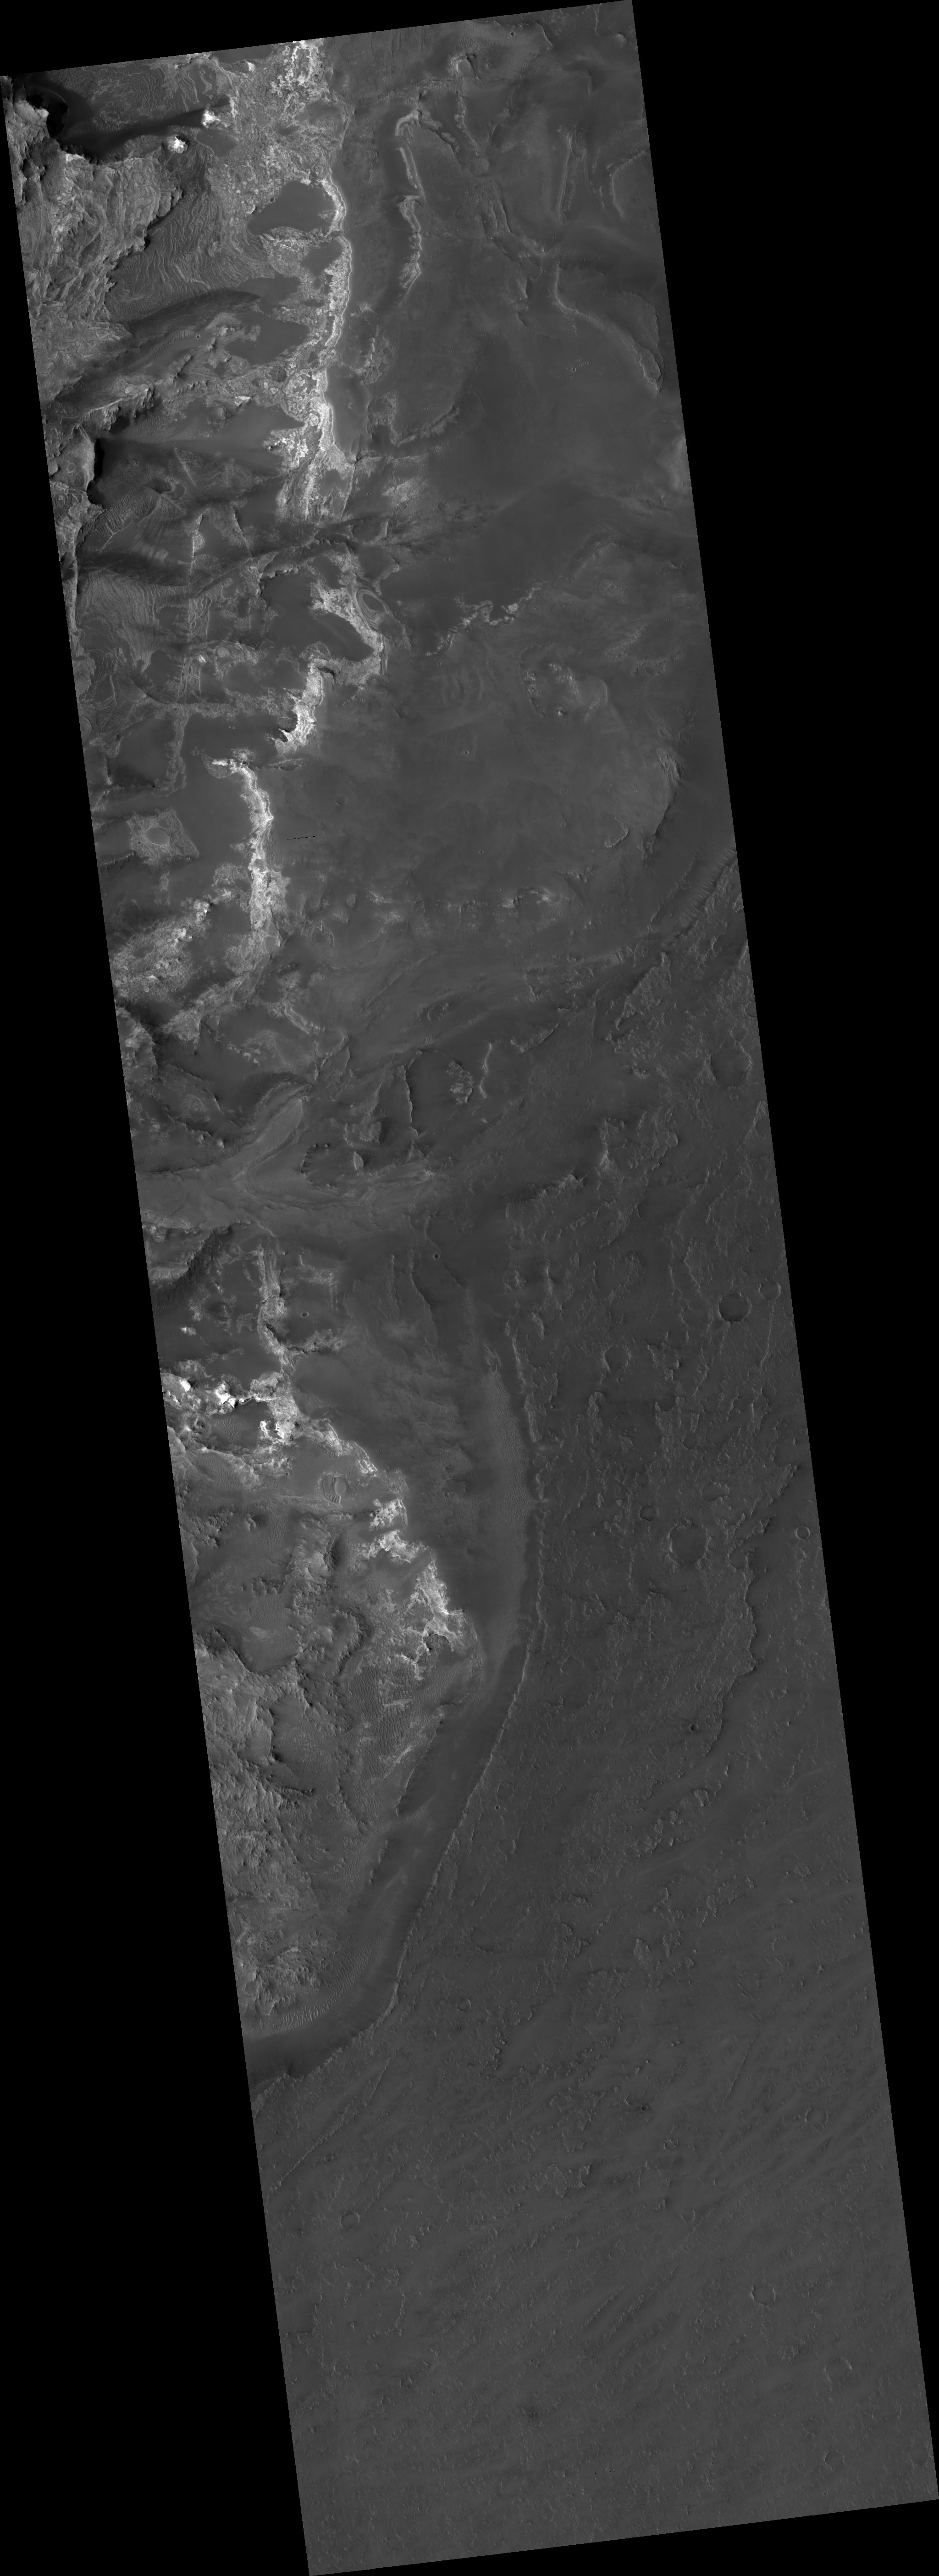

Proposed MSL Site in NE Syrtis Major

HiRISE image (PSP_002809_1965) of proposed landing site for the Mars Science Laboratory (MSL) in Northeast Syrtis Major.

Observation Toolbox
Acquisition date: 3 March 2007
Local Mars time: 3:39 PM
Degrees latitude (centered): 16.5°
Degrees longitude (East): 76.6°
Range to target site: 278.1 km (173.8 miles)
Original image scale range: 27.8 cm/pixel (with 1 x 1 binning) so objects ~83 cm across are resolved
Map-projected scale: 25 cm/pixel and north is up
Map-projection: EQUIRECTANGULAR
Emission angle: 0.2°
Phase angle: 58.7°
Solar incidence angle: 59°, with the Sun about 31° above the horizon
Solar longitude: 193.5°, Northern Autumn

NASA’s Jet Propulsion Laboratory, a division of the California Institute of Technology in Pasadena, manages the Mars Reconnaissance Orbiter for NASA’s Science Mission Directorate, Washington. Lockheed Martin Space Systems, Denver, is the prime contractor for the project and built the spacecraft. The High Resolution Imaging Science Experiment is operated by the University of Arizona, Tucson, and the instrument was built by Ball Aerospace and Technology Corp., Boulder, Colo.

Credit: NASA/JPL/Univ. of Arizona